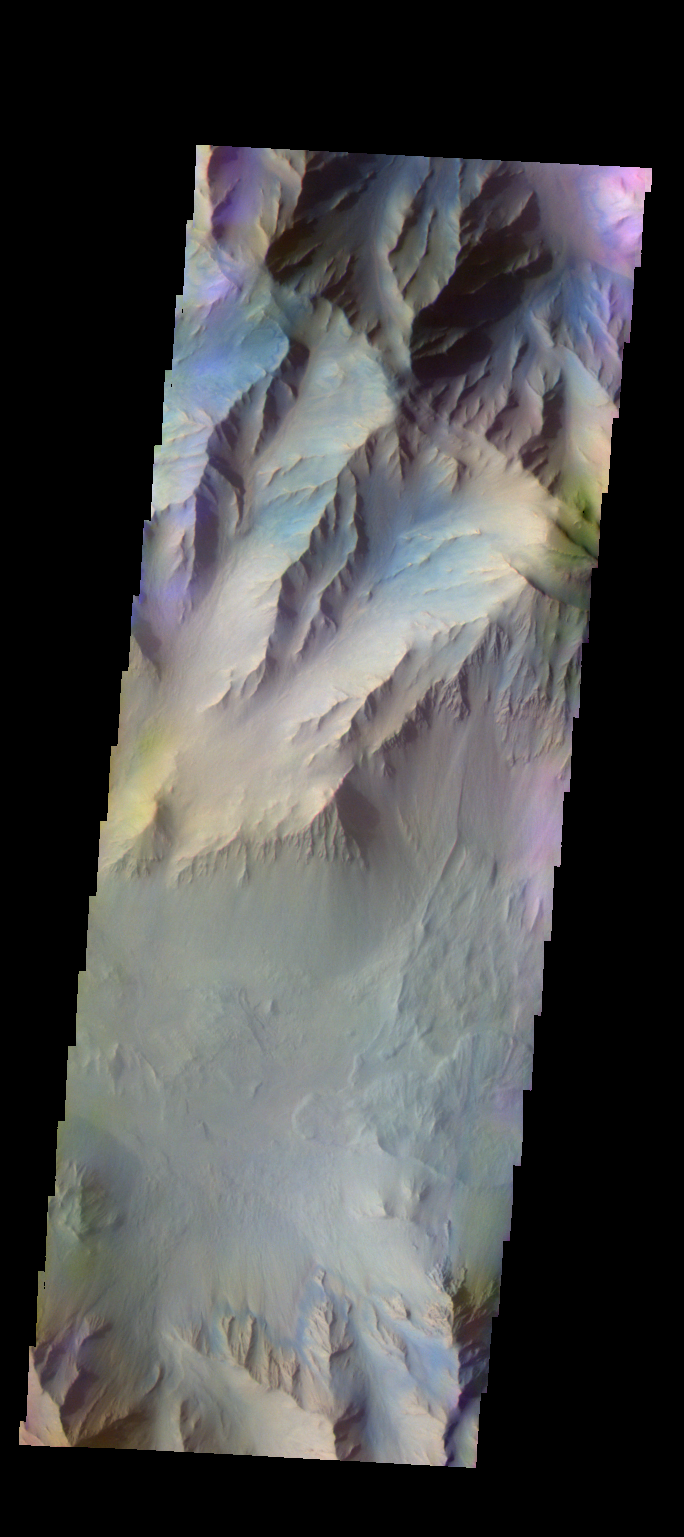

Coprates Chasma – False Color

The THEMIS VIS camera contains 5 filters. The data from different filters can be combined in multiple ways to create a false color image. These false color images may reveal subtle variations of the surface not easily identified in a single band image. Today’s false color image shows part of Coprates Chasma.

Credit: NASA/JPL-Caltech/ASU